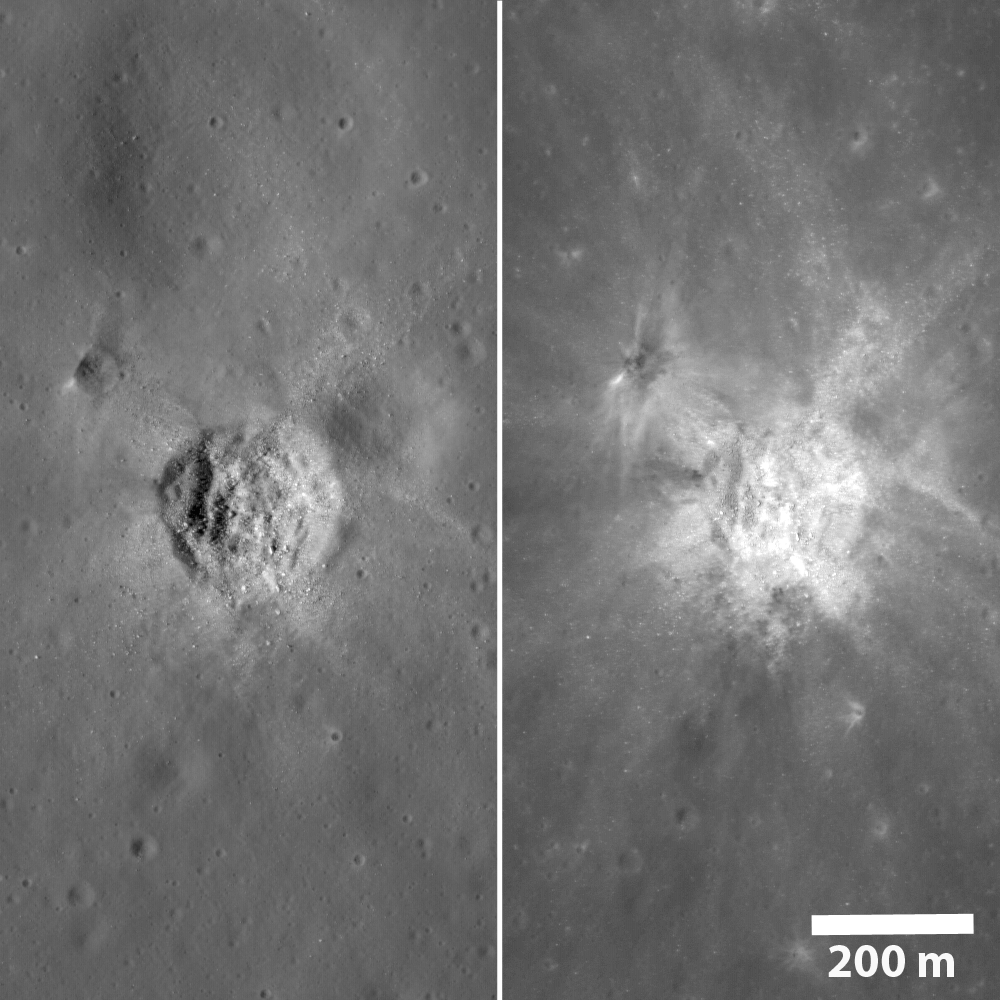

Illumination Comparison of a Mare Crater

The same crater from two LROC NAC frames under very different lighting. On the left the Sun was midway to the horizon and on the right the Sun was high, approaching noon. Under lower Sun, surface roughness is quite evident; under higher sun (right) variations in brightness (reflectance) dominate the scene.

NASA’s Goddard Space Flight Center built and manages the mission for the Exploration Systems Mission Directorate at NASA Headquarters in Washington. The Lunar Reconnaissance Orbiter Camera was designed to acquire data for landing site certification and to conduct polar illumination studies and global mapping. Operated by Arizona State University, the LROC facility is part of the School of Earth and Space Exploration (SESE). LROC consists of a pair of narrow-angle cameras (NAC) and a single wide-angle camera (WAC). The mission is expected to return over 70 terabytes of image data.

Credit: NASA/GSFC/Arizona State University